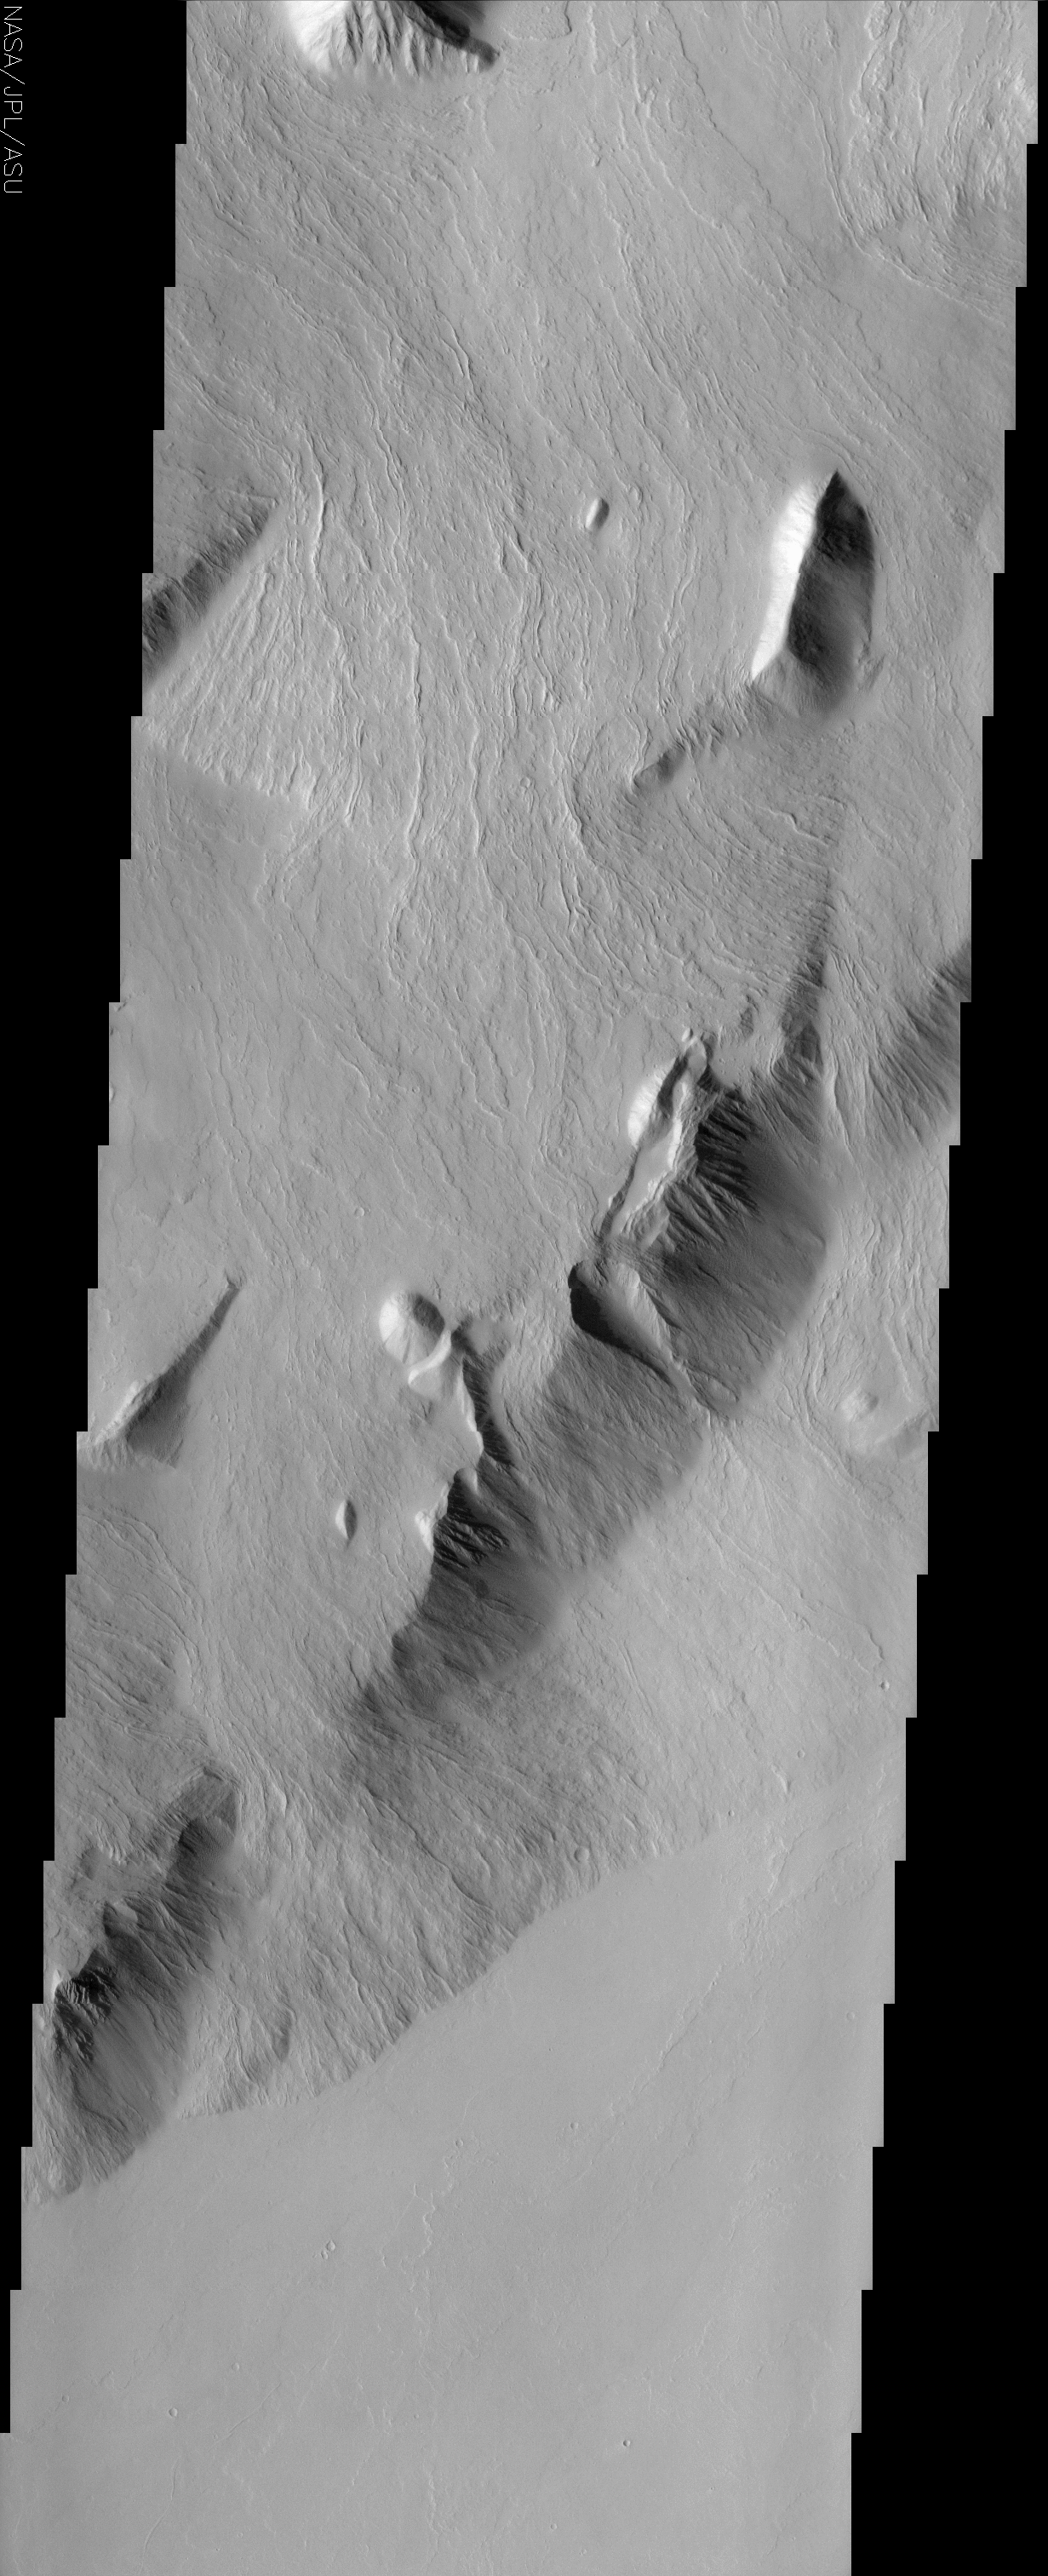

Southeastern Scarp of Olympus Mons

(Released 4 June 2002)

The Science
The movement pathways of molten rock, or lava, is demonstrated in this image of a portion of Olympus Mons, the largest volcano in our solar system. These now-solid lava flows all show nearly the same orientation, having flowed from northeast to southwest, down the slope of the volcano’s southeastern flank. Throughout the image, narrow pairs of lineaments can be observed ? these are called levees, and are essentially channel walls formed by the solidification and buildup of the edges of the lava flows. We can determine that the high-standing mountains must be older than the flows because they blocked their passage, causing the flows to change direction and go around the taller mountains. As in other THEMIS images, the lack of bright-dark contrast in this image indicates that a layer of dust covers these surfaces. The surfaces of the lava flows are virtually uncratered, attesting to the relatively recent formation of the flows, where ?recent? is within the last 500 million years or so. Several meteorites found on Earth appear to have come from volcanic regions on Mars ? their ages are as young as 180 million years, leading many scientists to suggest that volcanoes of the Tharsis region, including Olympus Mons, may be the source regions of these meteorites. A prominent pear-shaped bowl is apparent on a hill in the lower right third of the image ? the collapse and mass movement of material down slope, which also formed a debris pile below and southeast of the bowl, likely formed this feature.

The Story

Millions and millions of years ago, a huge impact blasted a crater into the surface of Mars, sending particles of the Martian surface scattering into space at great speeds, where they spent millions and millions of years calmly in space before encountering a nearby orbiting planet: our own planet Earth. Hurtling down through Earth’s atmosphere, these pieces of Mars landed in various regions of our world and were discovered by modern-day meteorite hunters. When scientists analyzed the ages and chemical composition of several meteorites, they were able to determine that these ancient space rocks came from Mars, were volcanic in origin, and were around 180 million years old.

So, where on Mars did they come from? Geologists had to turn the Martian globe, looking for volcanic areas that were relatively recent in their formation. Believe it or not, “recent” in geological terms can actually mean “180 million years young.” So, where did their fingers point? To the Tharsis region, home to Olympus Mons, the largest volcano in our solar system.

The above THEMIS image hints at the young age of the lava flows around Olympus Mons. Since the surfaces of the lava flows are virtually uncratered, that means these lava flows were “relatively recent,” forming within the last 500 million years or so. While no one knows for sure if the Mars meteorites came from this area, this lava-rich region seems likely as a possibility.

Always in search of relative ages of geological happenings on the red planet, geologists can also tell that the high-standing mountains in the area are older than the lava flows. You can follow the evidence too. Take a look at the mountains and the lava flows near them. The narrow, flowing lava lines throughout the image are called levees, and outline the supple contours of the channel walls that formed as the lava flows became solid and built up at the edges. Now solid, cool, and still, these lava flows once moved dramatically down the slope of the volcano’s southeastern flank. It couldn’t have been an entirely free flow: the mountains must have stood in their way, because it’s clear that the layered flows of molten rock had to change direction and move around them.

That’s not the only dramatic movement that took place here. Look also for the pear-shaped bowl on a hill in the lower right third of the image. It was formed when a huge mass of material collapsed and moved downslope, forming a debris pile below and southeast of the bowl.

Not everything that’s happened in this region is ferocious, however. Because this image does not have severe black-and-white contrasts of landforms on the Martian surface, it’s likely that a layer of dust has blanketed the region over time, giving it a calm uniform look that belies its angrier past.

Credit: NASA/JPL/Arizona State University